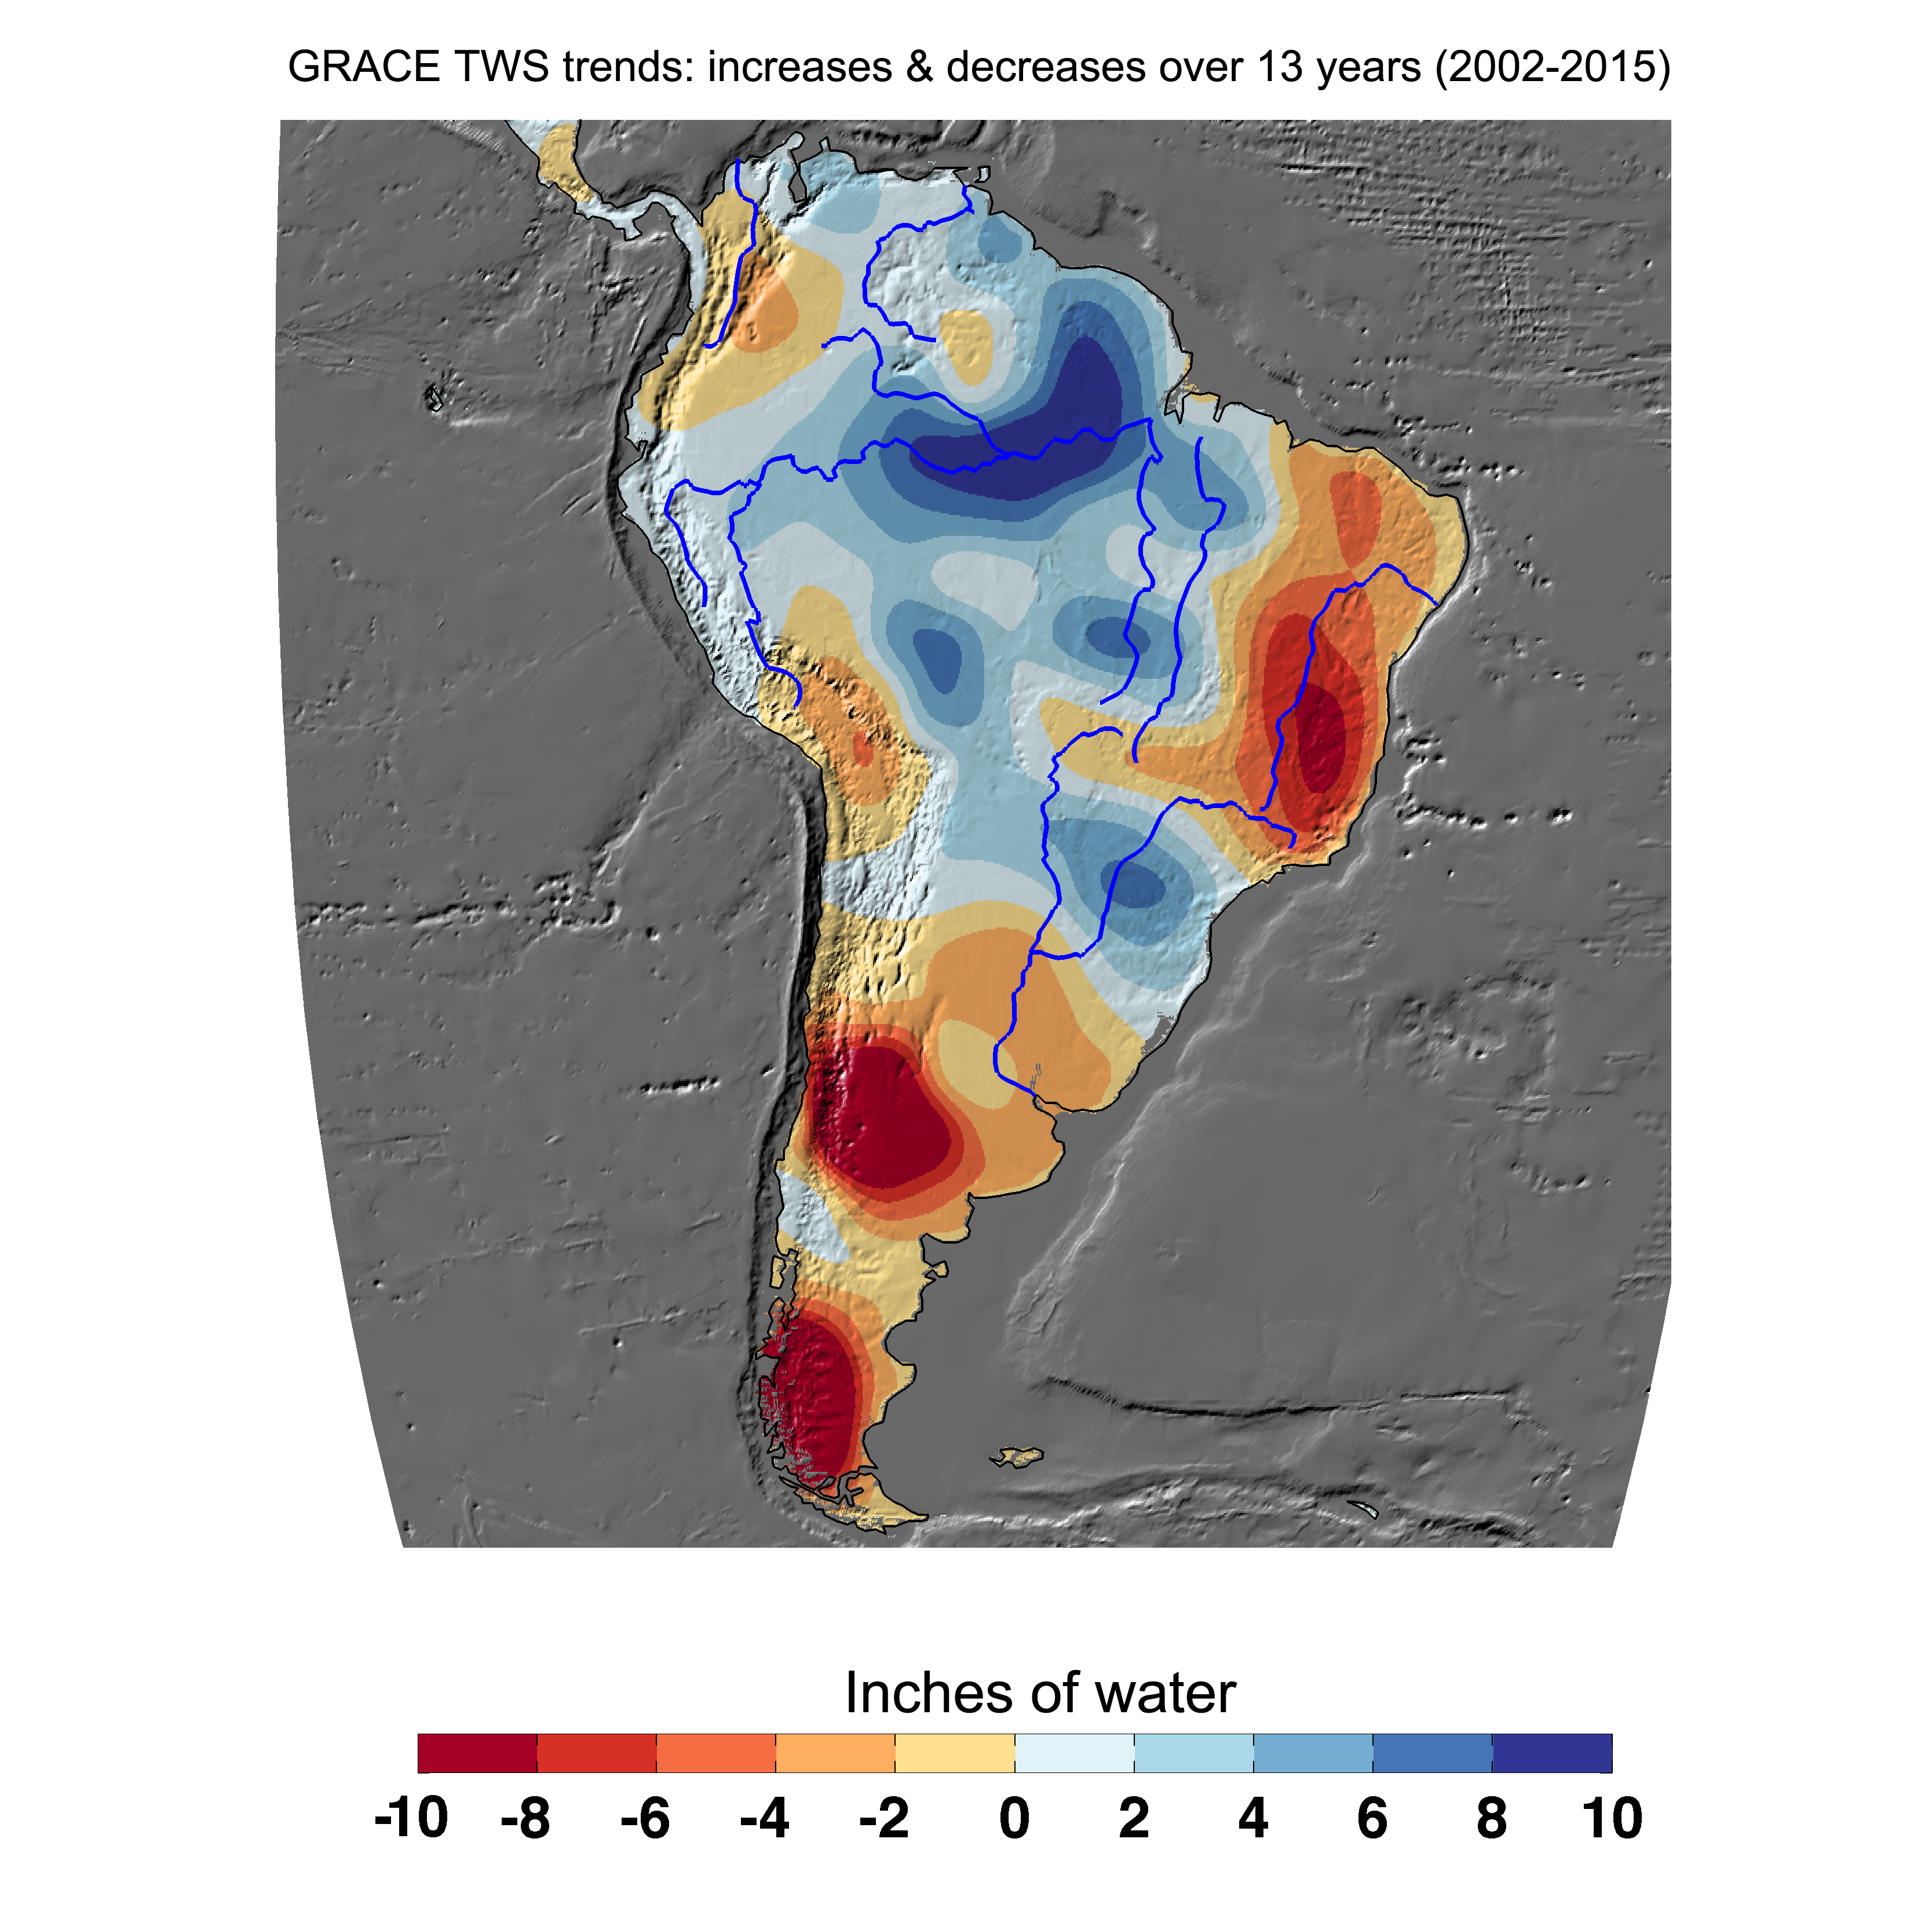

Cumulative Total South America Freshwater Losses as Seen by NASA’s GRACE, 2002-15

Cumulative total freshwater losses in South America from 2002 to 2015 (in inches) observed by NASA’s Gravity Recovery and Climate Experiment (GRACE) mission. Total water refers to all of the snow, surface water, soil water and groundwater combined. Much of the Amazon River basin experienced increasing total water storage during this time period, though the persistent Brazilian drought is apparent to the east. Groundwater depletion strongly impacted total water losses in the Guarani aquifer of Argentina and neighboring countries. Significant water losses due to the melting ice fields of Patagonia are also observed.

GRACE is a collaborative endeavor involving the Center for Space Research at the University of Texas, Austin; NASA’s Jet Propulsion Laboratory, Pasadena, Calif.; the German Space Agency and Germany’s National Research Center for Geosciences, Potsdam.

Credit: NASA JPL/Caltech